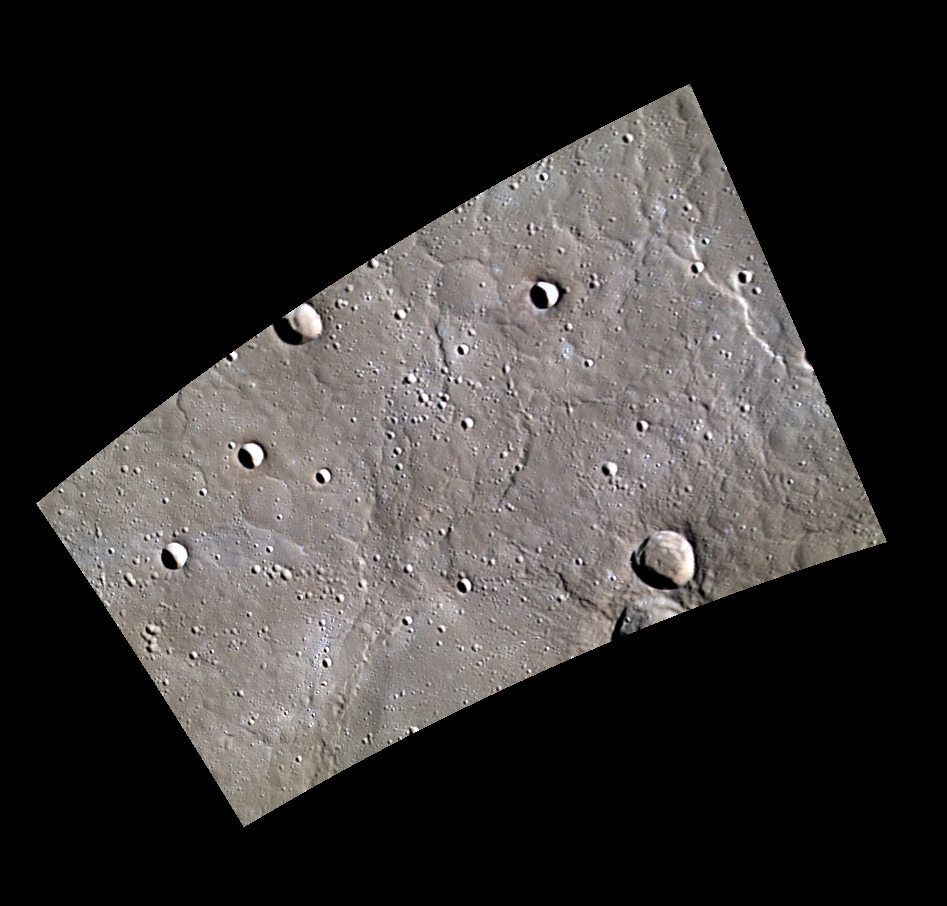

A Flood of Rock

The northern plains of Mercury are home to many volcanically flooded craters such as Monteverdi, which occupies part of the lower edge of this image. The plains have abundant wrinkle ridges and fresh craters.

This image was acquired as part of MDIS’s minimum-phase-angle color campaign. Near the north polar region, the incidence angle (measured from the vertical) is always fairly high because the Sun is low on the horizon. The minimum-phase-angle color campaign acquires images under conditions that minimize the shadows in an image by viewing the surface as nearly as possible from the same direction as the Sun’s illumination, which minimizes the phase angle. Images are acquired through five of the WAC’s narrow-band color filters, for regions north of 60° N, at an average resolution of 500 meters/pixel. The minimum-phase-angle color campaign began in March 2013.

Date acquired: April 18, 2013
Image Mission Elapsed Time (MET): 8598032, 8598023, 8598029
Image ID: 3905074, 3905071, 3905073
Instrument: Wide Angle Camera (WAC) of the Mercury Dual Imaging System (MDIS)
WAC filters: 9, 7, 6 (996, 748, 433 nanometers) in red, green, and blue
Center Latitude: 66.83°
Center Longitude: 276.7° E
Resolution: 312 meters/pixel
Scale: The image is about 240 km across (149 miles).
Incidence Angle: 78.3°
Emission Angle: 50.3°
Phase Angle: 28.0°

The MESSENGER spacecraft is the first ever to orbit the planet Mercury, and the spacecraft’s seven scientific instruments and radio science investigation are unraveling the history and evolution of the Solar System’s innermost planet. MESSENGER acquired over 150,000 images and extensive other data sets. MESSENGER is capable of continuing orbital operations until early 2015.

For information regarding the use of images, see the MESSENGER image use policy.

Credit: NASA/Johns Hopkins University Applied Physics Laboratory/Carnegie Institution of Washington